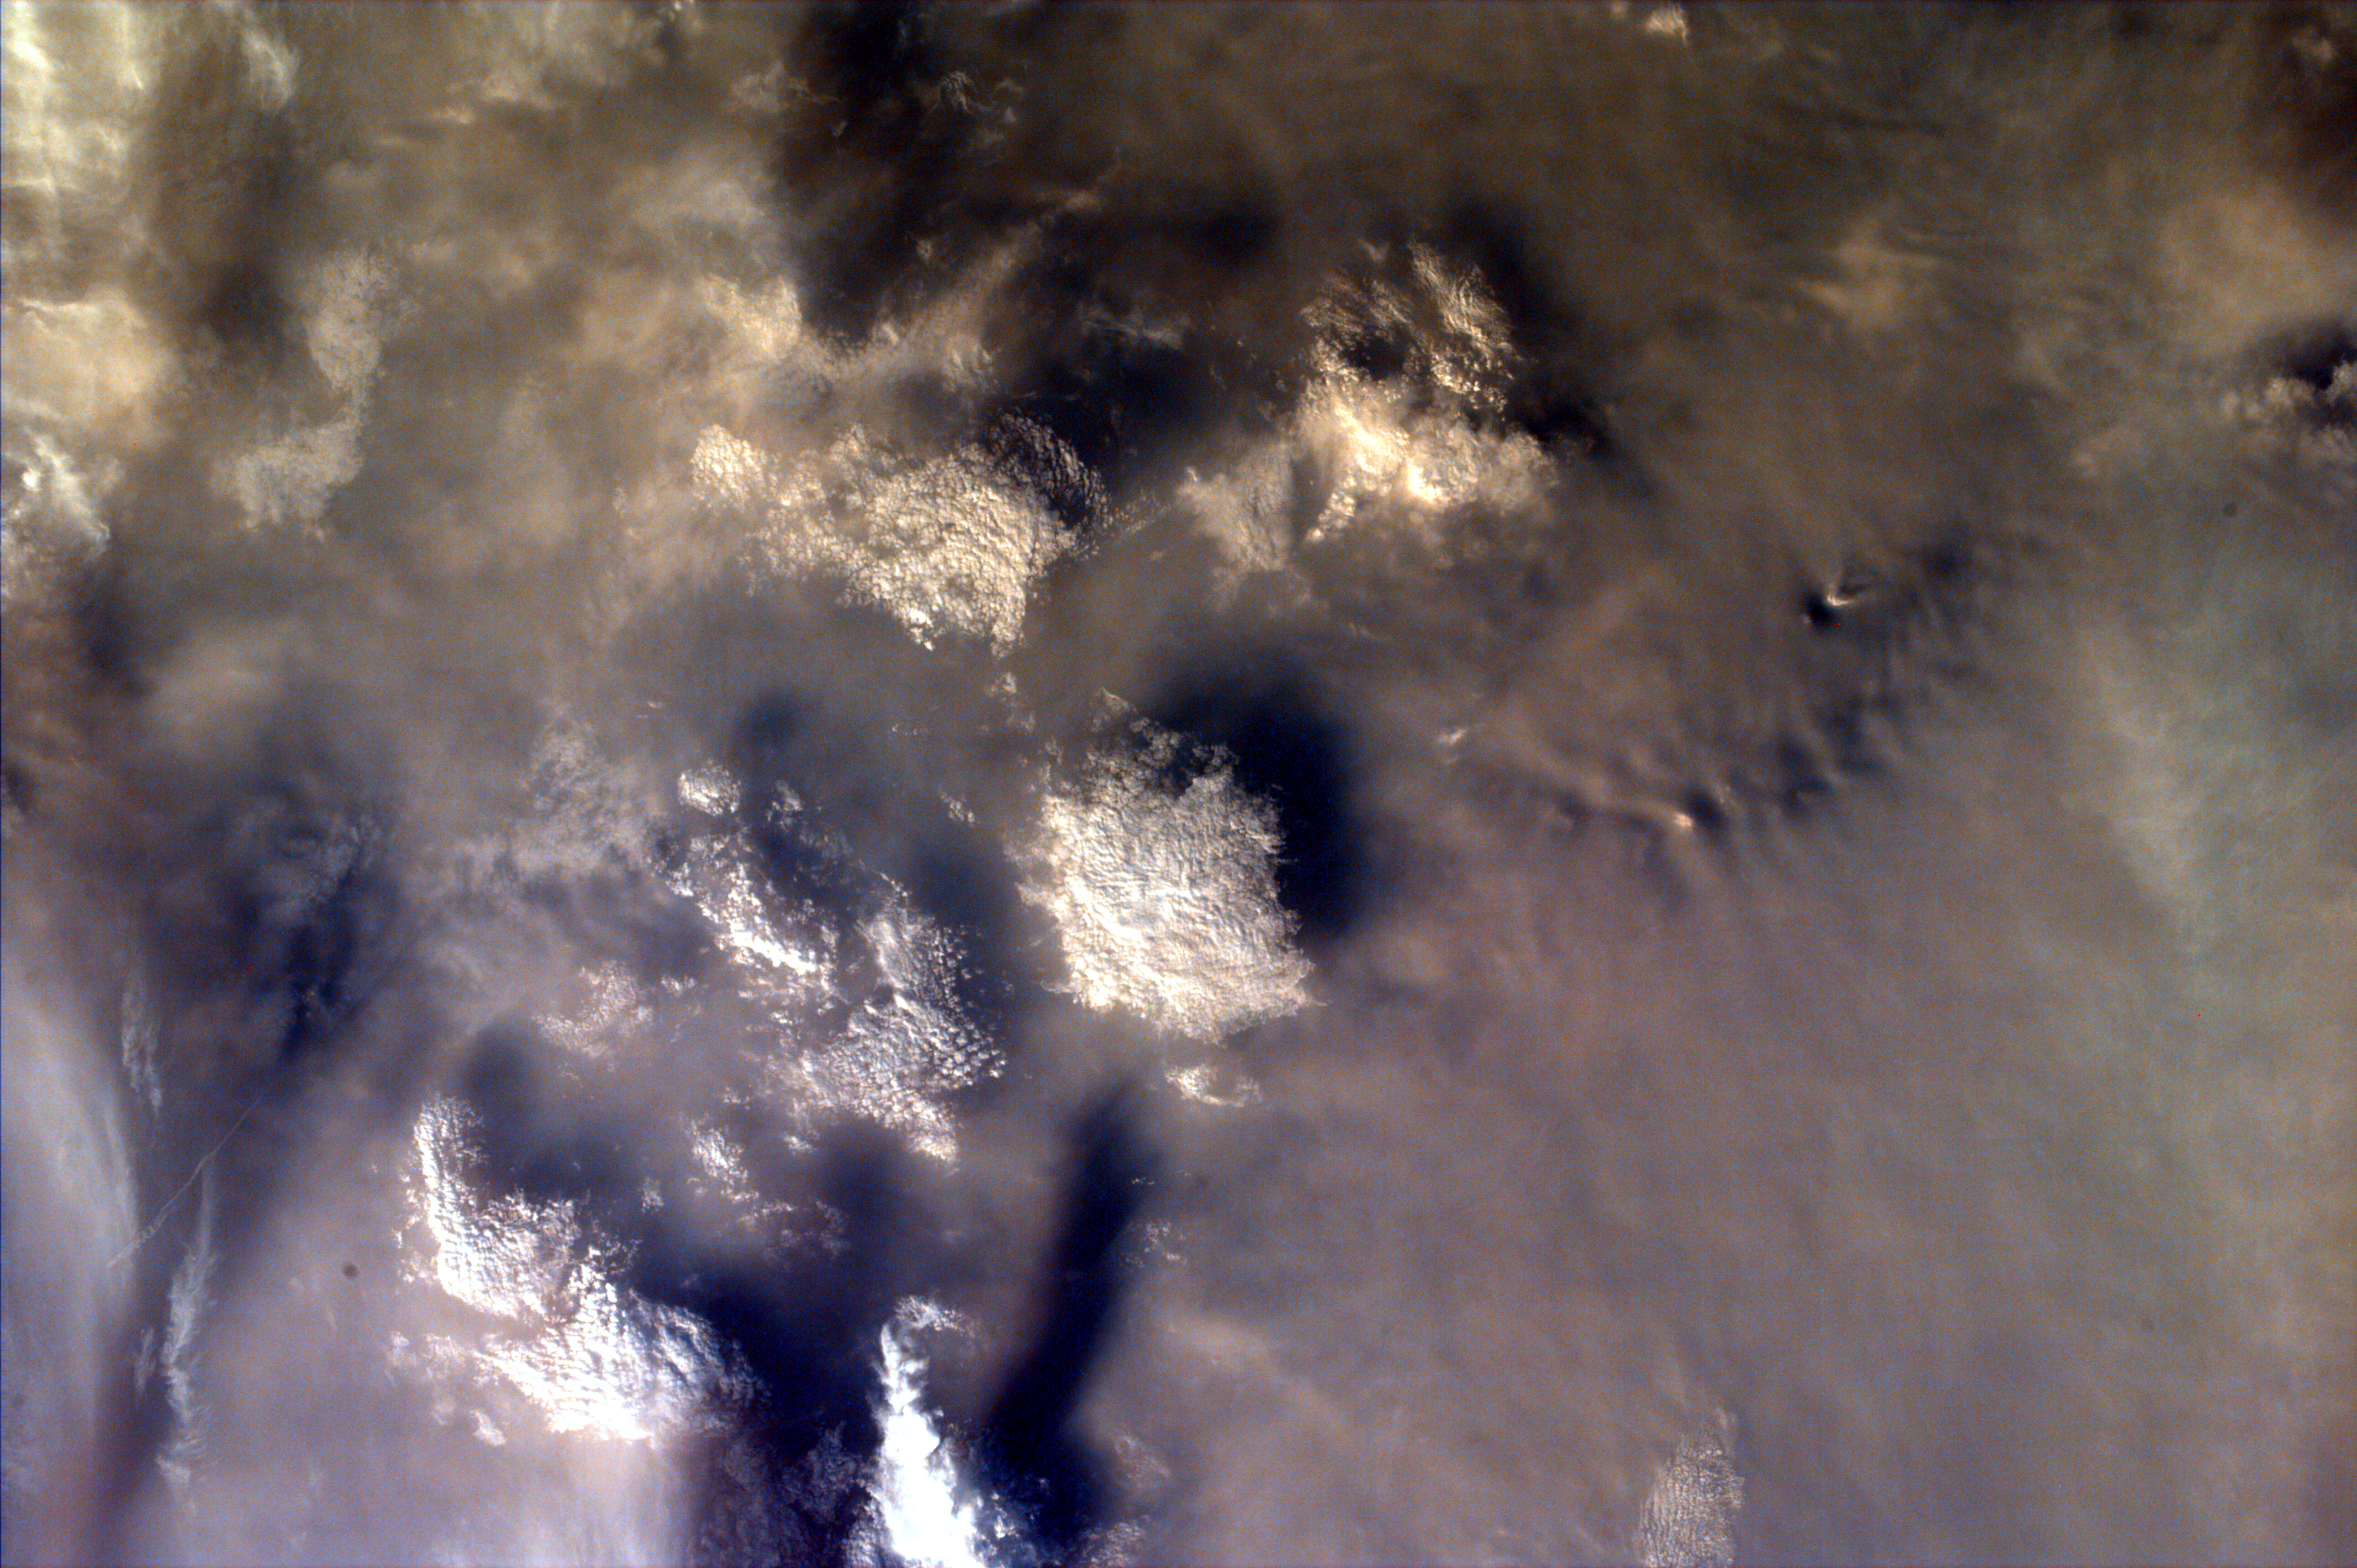

Smoke over Lake Toba, Indonesia

As the Space Shuttle Atlantis flew over the Indonesian archipelago on Saturday, September 27, middle school students across the country used the Kidsat camera to photograph the fires and smoke that blanket the island of Sumatra . A joint effort between 23 of the 52 schools participating in this mission, the KidSat camera was used to image a 140 km wide, 1950 km long strip that starts in the northwest (5.24 degrees N, 97.11 degrees E), and follows the Pegunungan Barisan range across the equator to the southern tip of Sumatra (7.44S, 106.1E). [Mission Elapsed Time (MET) 00215343 – 00215750]

Smoldering underground fires have raged uncontrolled for the past few weeks in Southeast Asia. Originally set to clear land for agriculture, the fires are usually extinguished by the annual monsoon rains. However, this year, the rains had not come due to El Niño which produces dry conditions in the Indonesia region. Due to the lack of trade winds, the seasonal warm waters in the eastern Pacific have spread over to South America. Consequently, the water temperature in Indonesia has dropped significantly. This decrease in temperature has not produced enough warm water vapor to produce the normal seasonal showers that usually encompass the area.

The effects of the fires have been astronomical. So far the fire has been blamed for two fatal accidents and countless health hazards. At one point, the pollution index of the region reached 839. To put a relative point to this number, a pollution index of 300 is a equivalent of smoking 20 cigarettes a day. The smoke, during one time, blanketed an area that was larger than the continental United States. Currently, the fire’s rage has been quelled by winds and rain which have lifted the smog and dampened the fires. However it is estimated that 100,000 fire fighters are needed to stop the fire.

This KidSat image (MET 00215424) of the northern regions of Sumatra was captured on September 27, 1997 during the Shuttle flight STS-86. It is centered at 3.1 degrees S 98.6 degrees E and is 140 km wide and 205 km long. Smoke from the fires completely covers the land. The only indication of surface features is from the clouds that rise above the smoke over Danau Toba, the largest lake in Sumatra.

The KidSat camera that photographed these fires is mounted in the overhead starboard window of the Shuttle Atlantis and operates before and after docking with Mir when the Shuttle’s windows face the Earth. Students on the ground are linked to the camera through the Internet and a series of satellites. Commands are sent from middle schools through a Mission Operations Gateway at the University of California, San Diego, to a Thinkpad on the Shuttle flight deck. Images are transmitted back to the Jet Propulsion Laboratory where they are immediately placed on the Internet for the KidSat students and the rest of the world to view and use. High school and undergraduate students work in collaboration with scientists and engineers to develop and operate the KidSat systems. Curriculum developed by The Johns Hopkins University Institute for the Academic Advancement of Youth is used in the middle school classrooms to encourage scientific inquiry based on the images. The photographs from the three missions of the KidSat pilot program can be accessed at the following URL: http://www.jpl.nasa.gov/kidsat

The KidSat program was developed by the Jet Propulsion Laboratory, The Johns Hopkins University Institute for the Academic Advancement of Youth, and The University of California, San Diego, with support from NASA’s Johnson Space Center. The project is supported by NASA’s Office of Human Resources and Education with support from NASA’s Offices of Mission to Planet Earth, Space Flight, and Space Science. JPL is a division of the California Institute of Technology (Caltech).

Credit: NASA/JPL